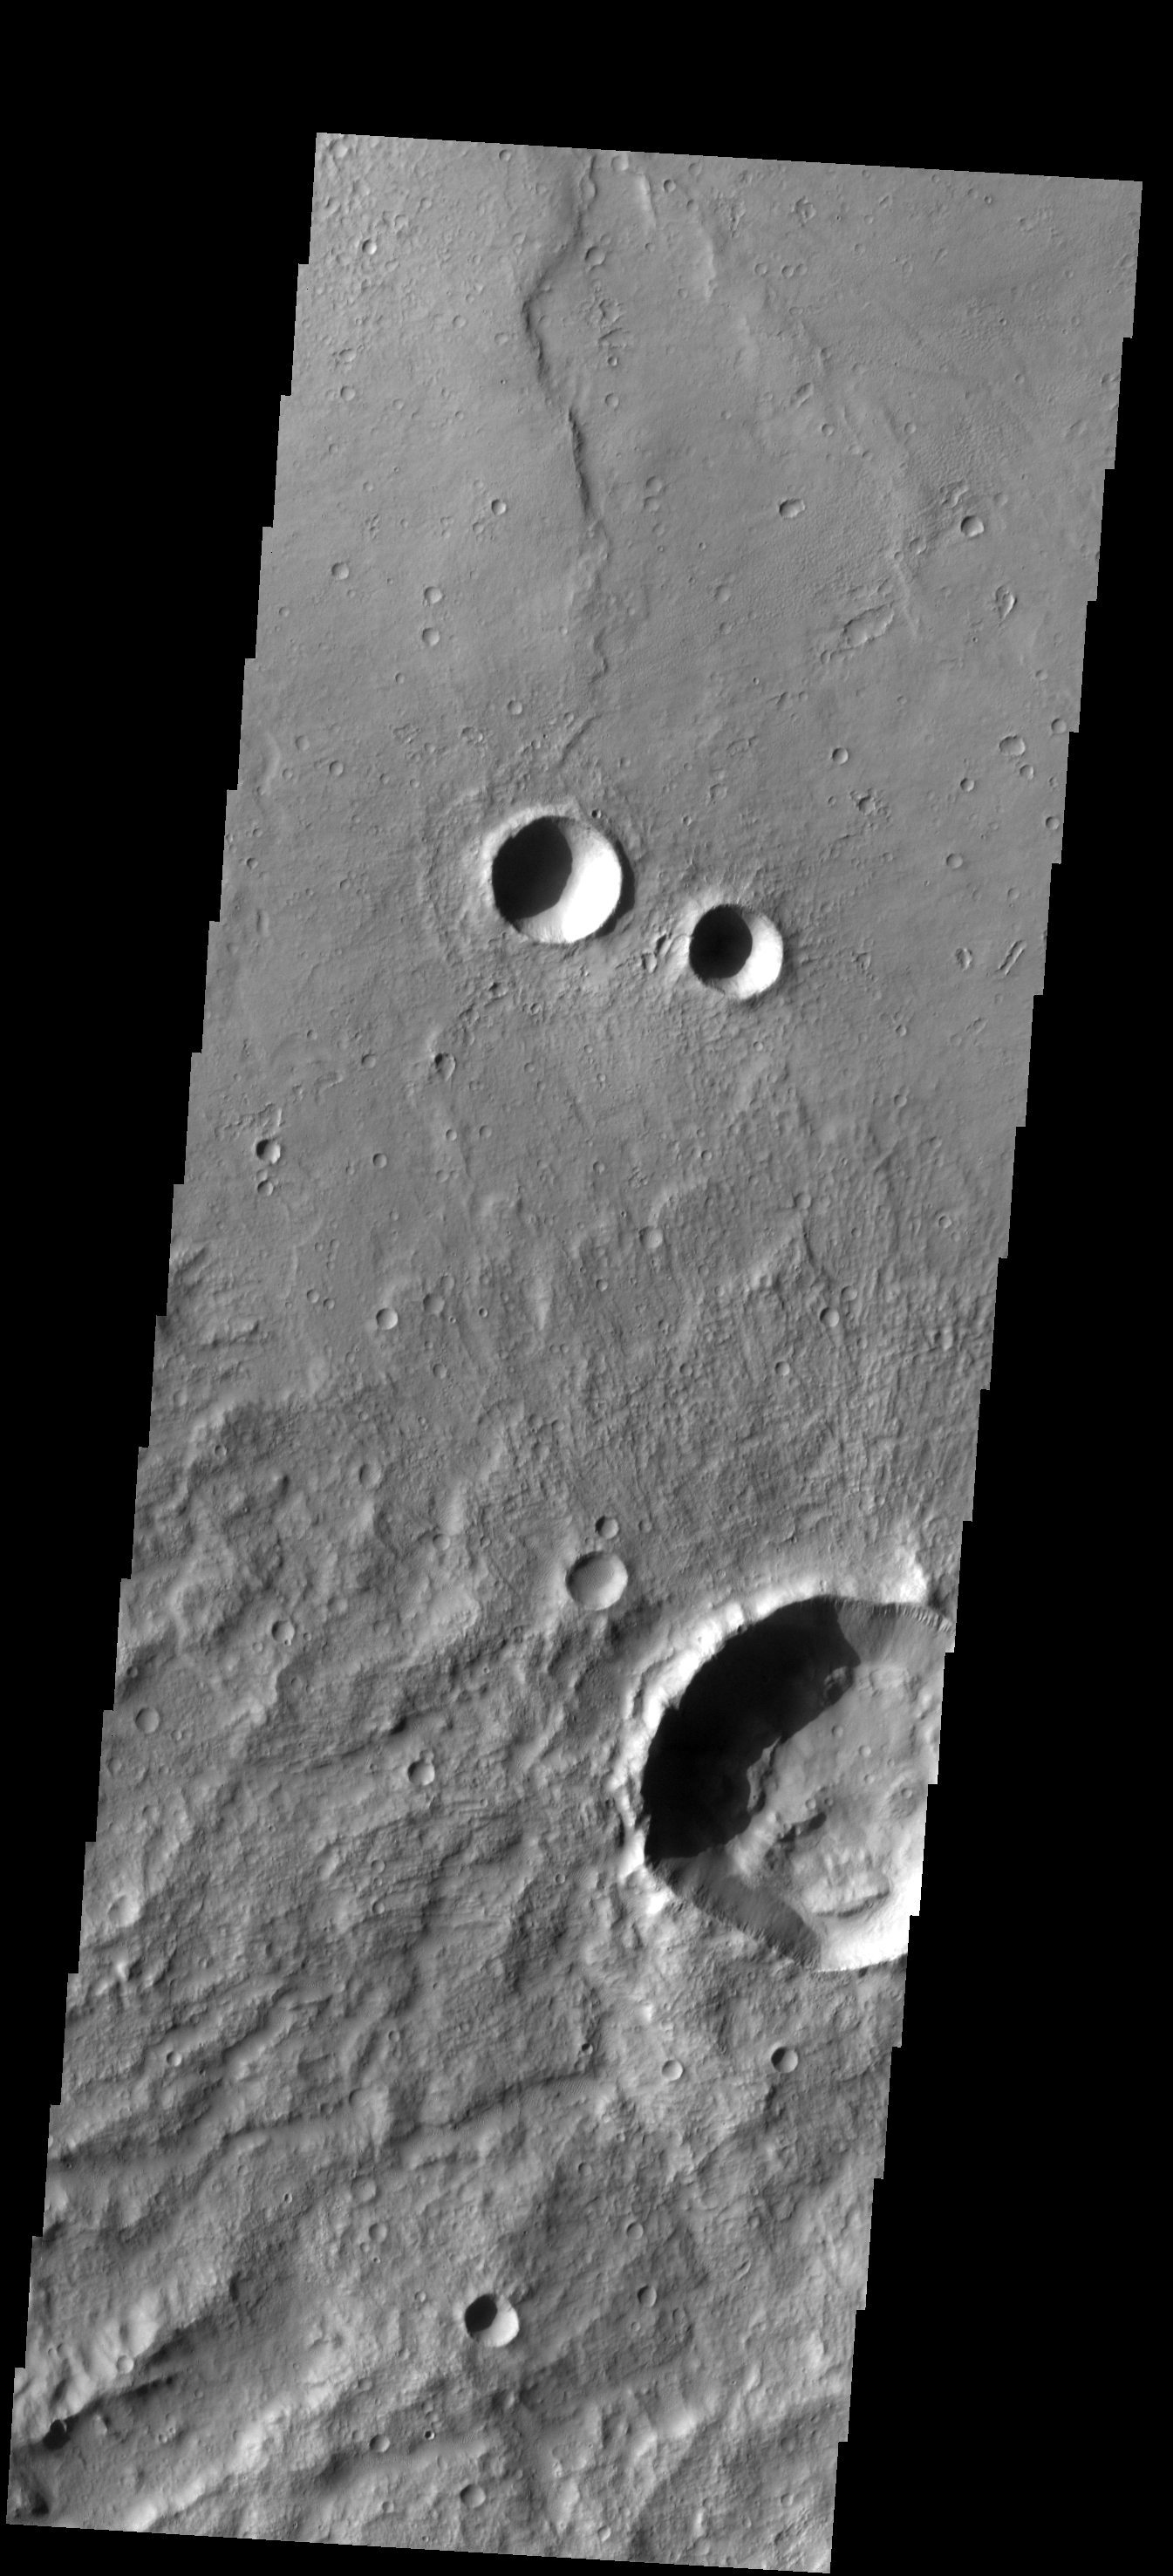

THEMIS Art #128

Do you see what I see? Shadows are just right to form googly eyes.

Credit: NASA/JPL-Caltech/ASU